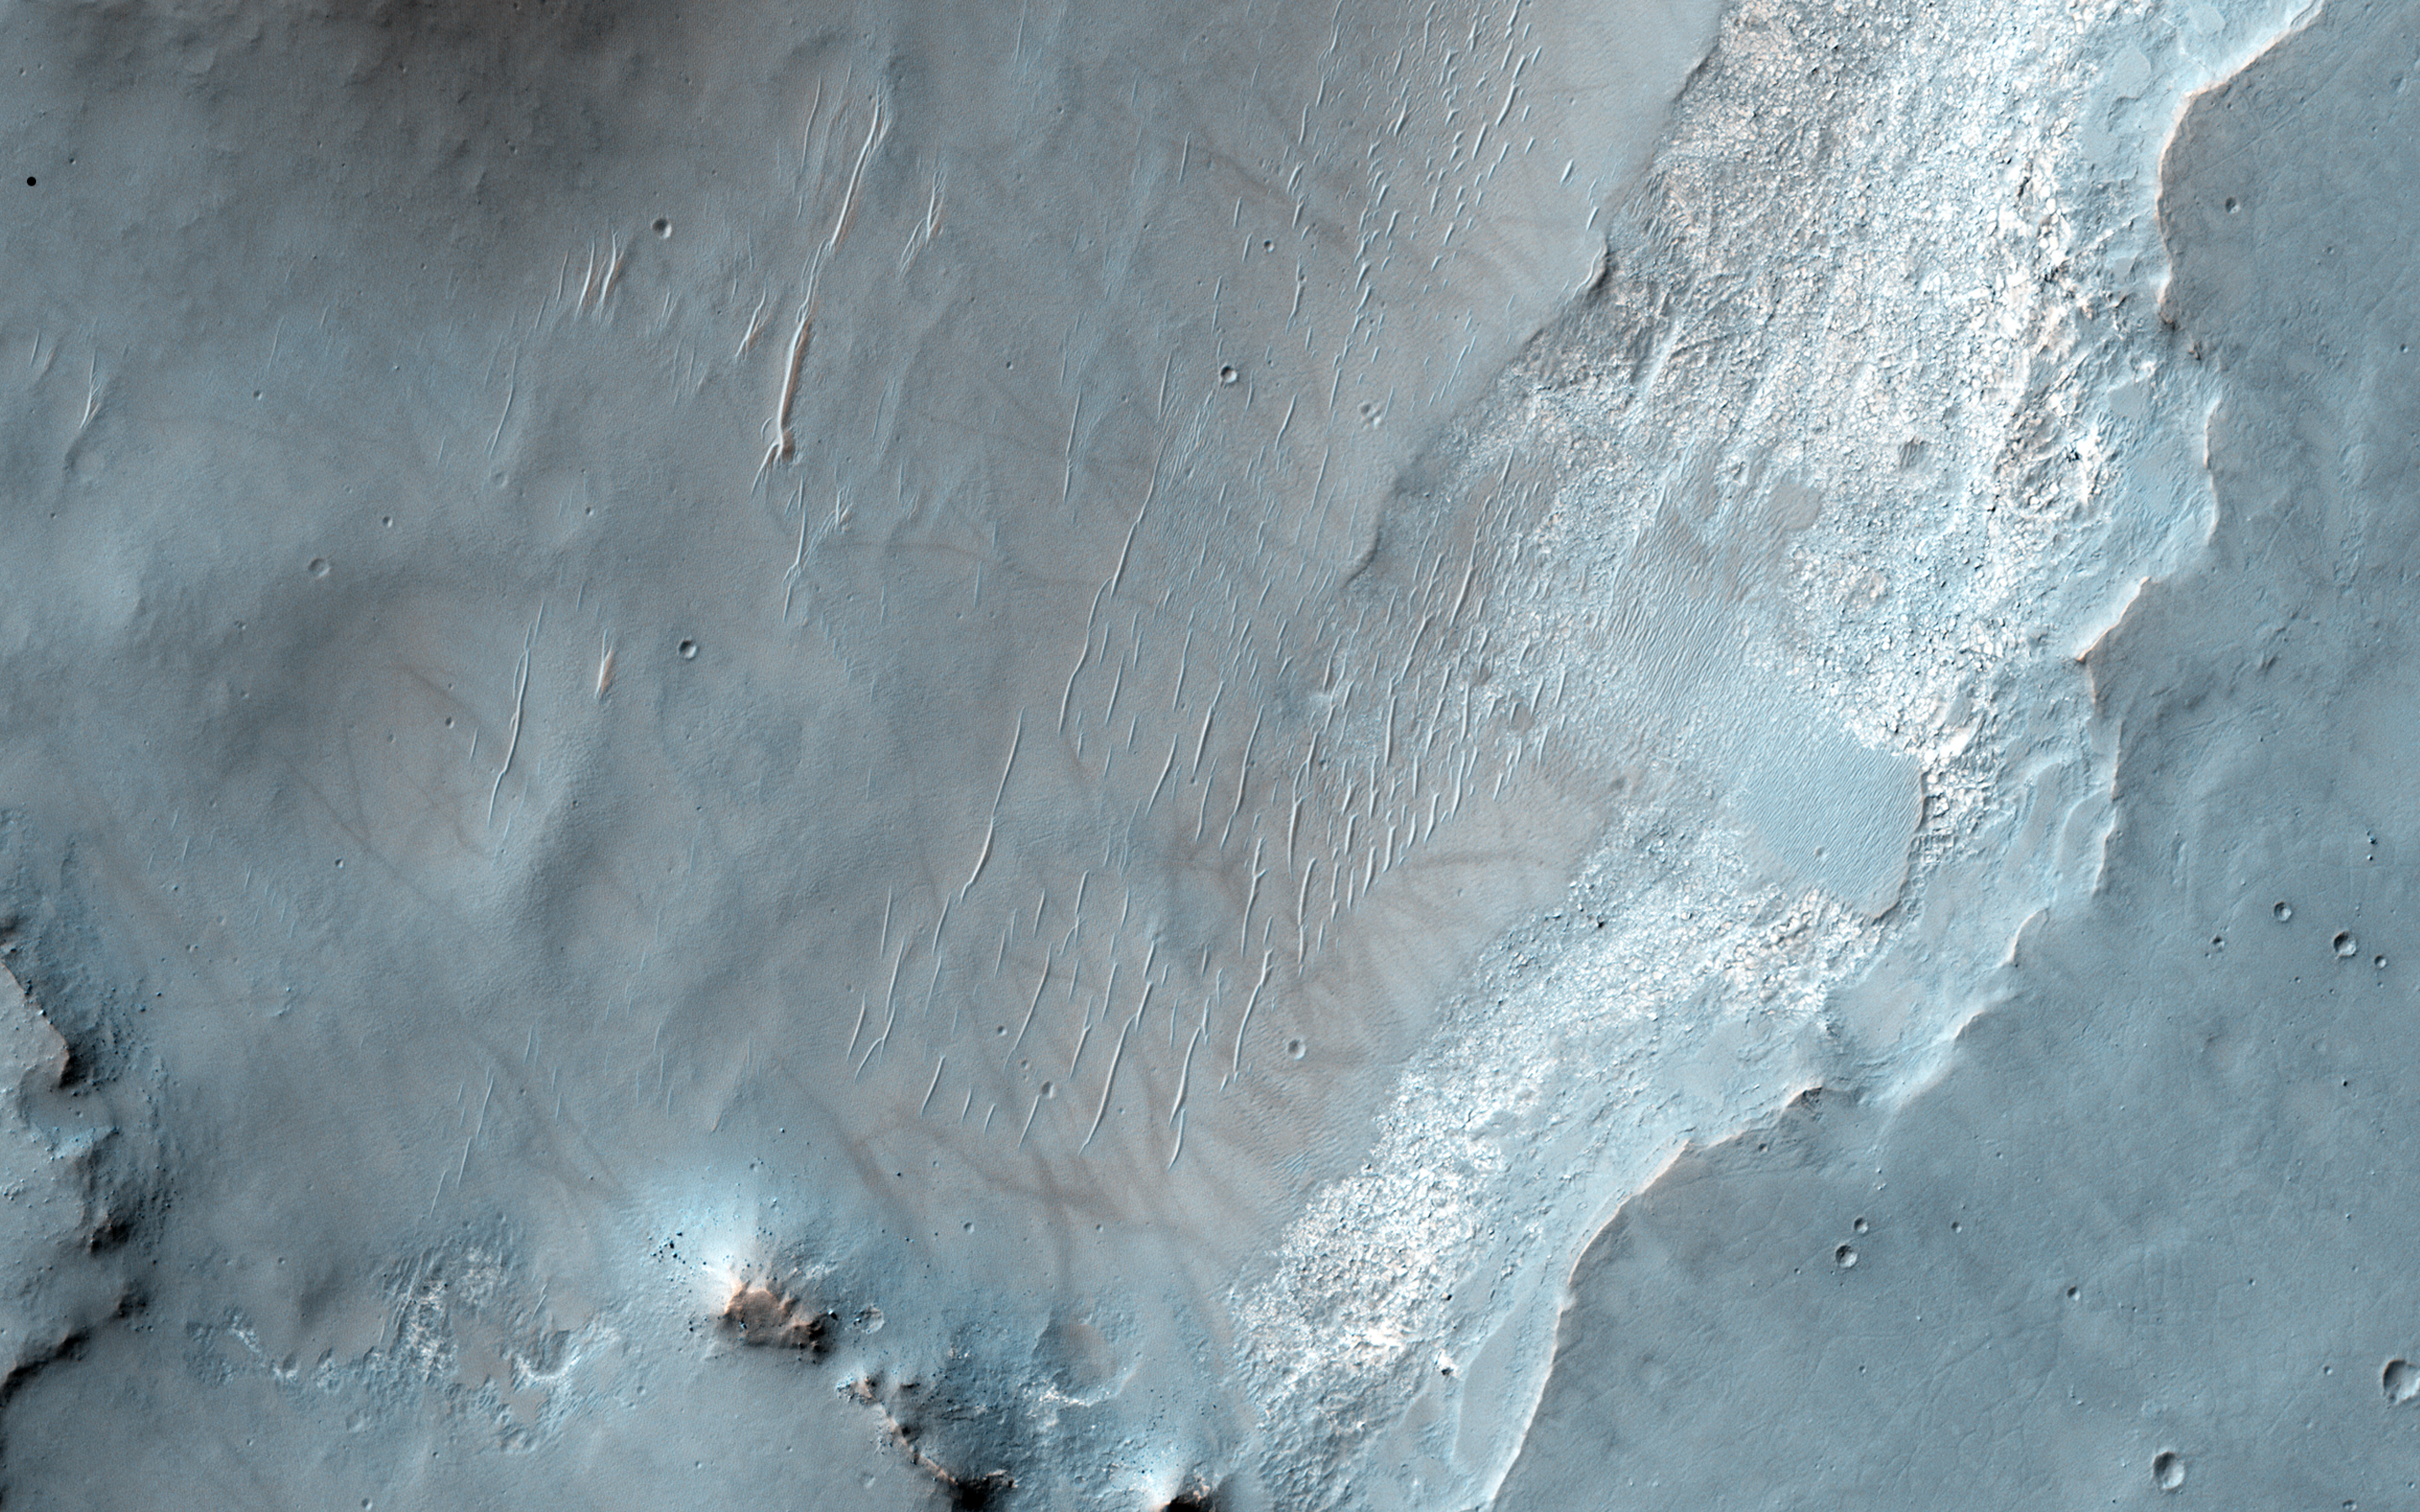

Bedrock Exposures on the Floor of Bakhuysen Crater

This HiRISE image shows an exposure of bedrock on the floor of Bakhuysen Crater, a 150-kilometer diameter impact crater in Noachis Terra. The bedrock is highly fragmented and fractured. The distinct false-color in the image may indicate that the tan-colored, fractured bedrock may have been altered in the presence of water.

The location of this bedrock and context of its surroundings give us significant clues to the possible water-involved origin of these materials. Numerous channels are carved into the rim of the crater. At this particular location, one such channel has deposited a smooth-textured, fan-like deposit onto the crater floor. The bedrock is now exposed at the edge of this fan-like deposit, which overlies a heavily pitted surface to the north.

The pitted surface likely represents an older impact-related deposit, possibly containing melt and rock fragments produced during the crater’s formation. If the fan formed soon after, while these deposits were still hot, the heat and any available fluids may have altered materials and were quickly transported and deposited within the crater.

This interpretation of the origin of these deposits may be further tested through data returned by HiRISE’s sister instrument, CRISM, a spectrometer also aboard MRO.

The University of Arizona, Tucson, operates HiRISE, which was built by Ball Aerospace & Technologies Corp., Boulder, Colo. NASA’s Jet Propulsion Laboratory, a division of the California Institute of Technology in Pasadena, manages the Mars Reconnaissance Orbiter Project for NASA’s Science Mission Directorate, Washington.

Credit: NASA/JPL-Caltech/Univ. of Arizona